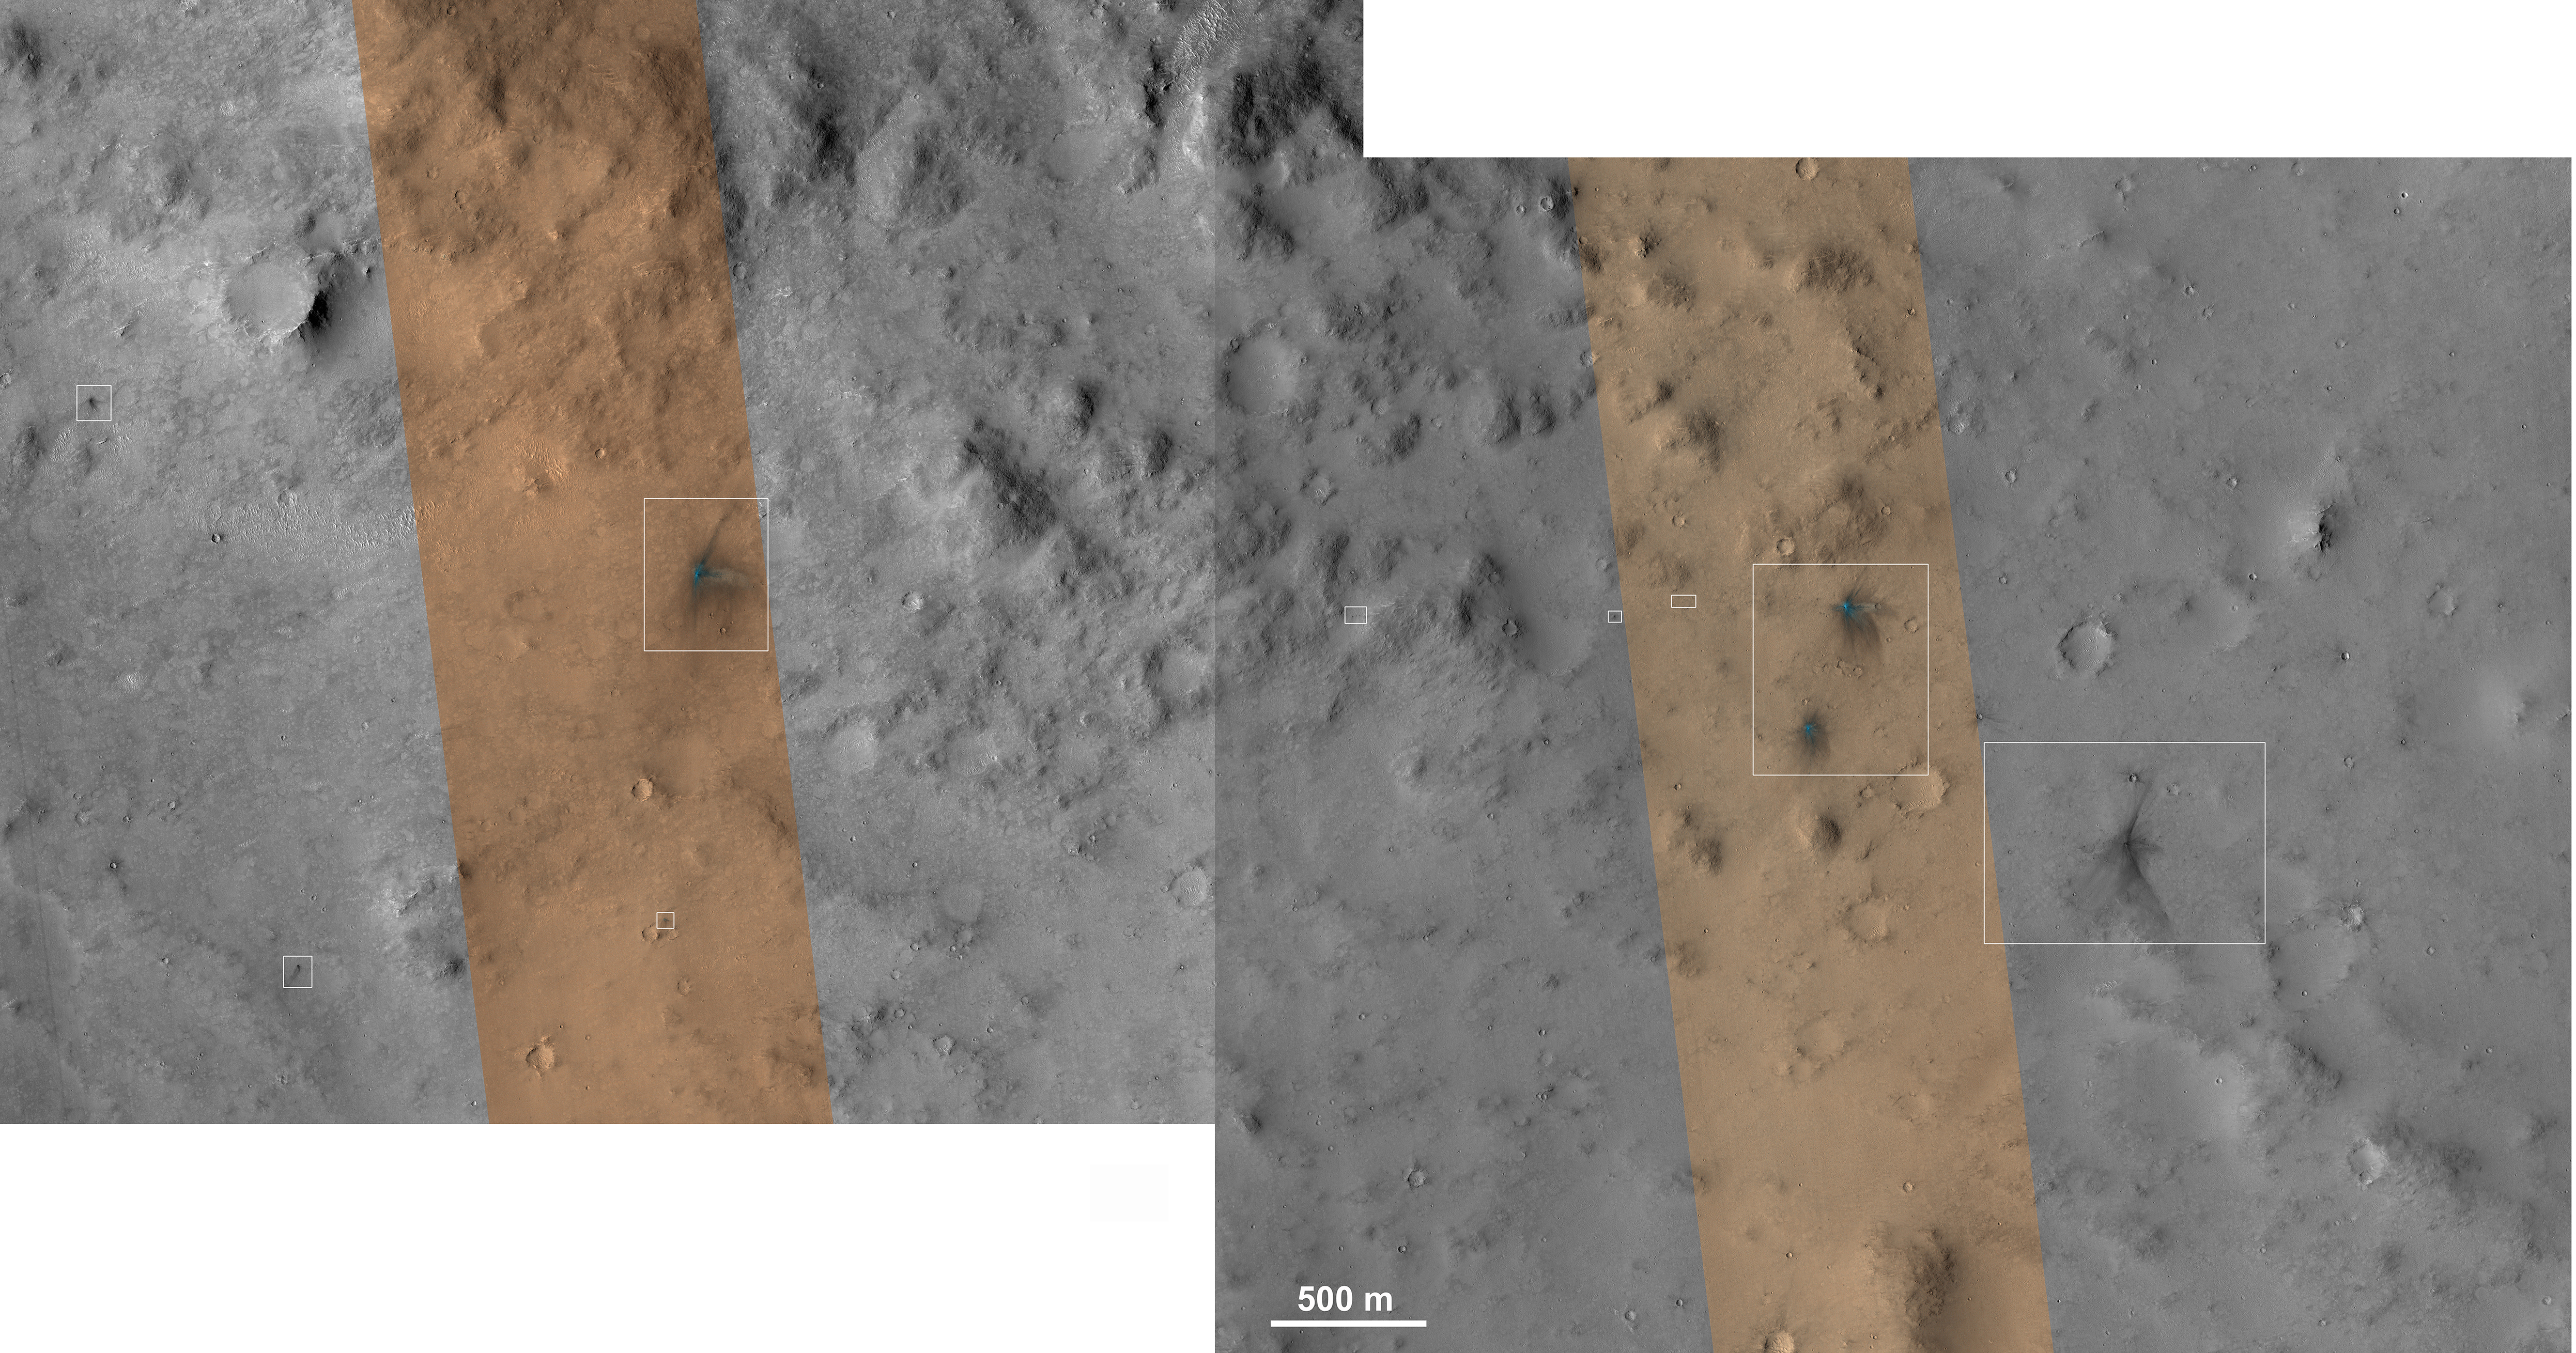

Impact Scars from MSL Cruise Stage and Two Balance Weights

These images from the NASA Mars Reconnaissance Orbiter show several impact scars on Mars made by pieces of the NASA Mars Science Laboratory spacecraft that the spacecraft shed just before entering the Martian atmosphere.

Examining these features with knowledge of what made them could aid researchers in interpreting hundreds of scars on Mars made by unknown impactors.

The entry vehicle portion of the Mars Science Laboratory spacecraft, containing the Curiosity rover for delivery to the surface, separated from the mission’s cruise stage 10 minutes before reaching the top of the atmosphere on Aug. 5, 2012, PDT (Aug. 6, UTC). The cruise stage had performed vital functions during the flight from Earth to Mars. Two minutes after letting go of the cruise stage, the entry vehicle jettisoned two 165-pound (75-kilogram) blocks of tungsten called “cruise balance mass devices.”

The Context Camera on the Mars Reconnaissance Orbiter acquired an image of the predicted impact site for the tungsten blocks, revealing four large impact markings that appear very recent. The site is about 50 miles (about 80 kilometers) west Curiosity’s landing site. The orbiter’s High Resolution Imaging Science Experiment (HiRISE) camera subsequently covered these impact sites in the two images combined here, showing the impacts in greater detail, and also revealing a large number of new small impact sites.

This mosaic combines portions of two HiRISE images (catalogued as ESP_029245_1755 and ESP_029601_1755), presented at 20 inches (0.5 meter) per pixel. White boxes indicate locations of the four large impacts and some smaller impacts.

Three other images, figures 1, 2 and 3, provide full-resolution (10 inches or 0.25 meters per pixel) views of the four large impacts, two of which are close together. The strewn field of impacts is at least 5 miles (8 kilometers) long. A third HiRISE image, at http://www.uahirise.org/ESP_028889_1755, also shows many small fresh-looking impacts, and if it is part of the same strewn-debris field then the field is about 7.5 miles (12 kilometers) long.

Researchers were expecting to see just two impact sites from the tungsten blocks, and it is highly unlikely that these dense blocks broke apart in the atmosphere. The only other source of impacts at nearly the same time and place is the cruise stage itself, which was more likely to break apart in the atmosphere. The impacts were highly oblique, as shown by the asymmetric shapes of the individual impacts and the elongation of the strewn-debris field. The large impacts created craters with diameters ranging from 10 to 16 feet (3 to 5 meters) diameter, about what was expected from the tungsten blocks. The large impacts that are close to each other and of similar size probably originated from the tungsten blocks. The other two impacts, which have more asymmetric ejecta, may be from the cruise stage breaking apart into two main pieces while in the atmosphere. The many smaller impacts may have been formed by secondary impacts of material thrown from the large impacts, or by additional pieces of the cruise stage, or both.

Although hundreds of new impact sites have been imaged on Mars, researchers do not know the initial size, velocity, density, strength, or impact angle of the objects. For the Mars Science Laboratory hardware, such information is known, so study of this impact field will provide information on impact processes and Mars surface and atmospheric properties.

The MSL descent stage later released six smaller, 55-pound (25-kilogram) tungsten blocks from a much lower altitude, whose impact markings have been imaged by the Context Camera; see PIA16016 and PIA16015.

HiRISE is one of six instruments on NASA’s Mars Reconnaissance Orbiter. The University of Arizona, Tucson, operates the orbiter’s HiRISE camera, which was built by Ball Aerospace & Technologies Corp., Boulder, Colo. NASA’s Jet Propulsion Laboratory, a division of the California Institute of Technology in Pasadena, manages the Mars Reconnaissance Orbiter Project for NASA’s Science Mission Directorate, Washington. Lockheed Martin Space Systems, Denver, built the spacecraft.

Credit: NASA/JPL-Caltech/Univ. of Arizona